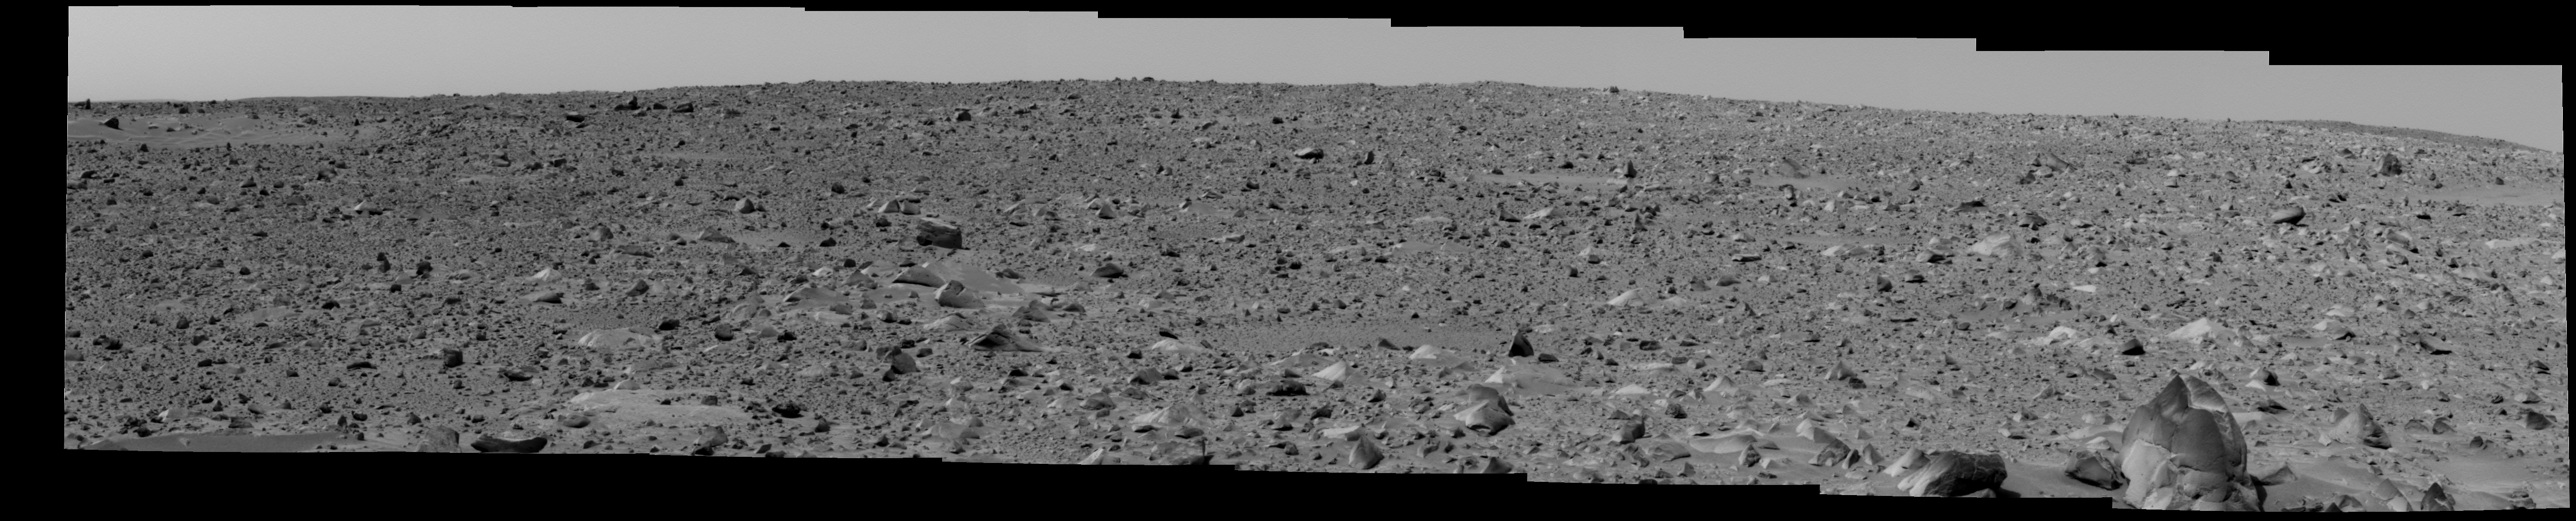

The Bumpy Road Ahead

This image shows the Mars Exploration Rover Spirit’s view of the rocky terrain that lies between it and its intended target, the large crater dubbed “Bonneville.” The landscape here is roughly two times as bumpy and more difficult to traverse than that crossed so far. Spirit has currently stopped to examine the soil and rocks at a region nicknamed “Middle Ground.” The rover is 98 meters (322 feet) away from “Bonneville” and facing northeast. The large rock called “Humphries” can be seen in the lower right corner. The image was taken on the 53rd martian day, or sol, of Spirit’s mission by the rover’s panoramic camera.

Credit: NASA/JPL/Cornell